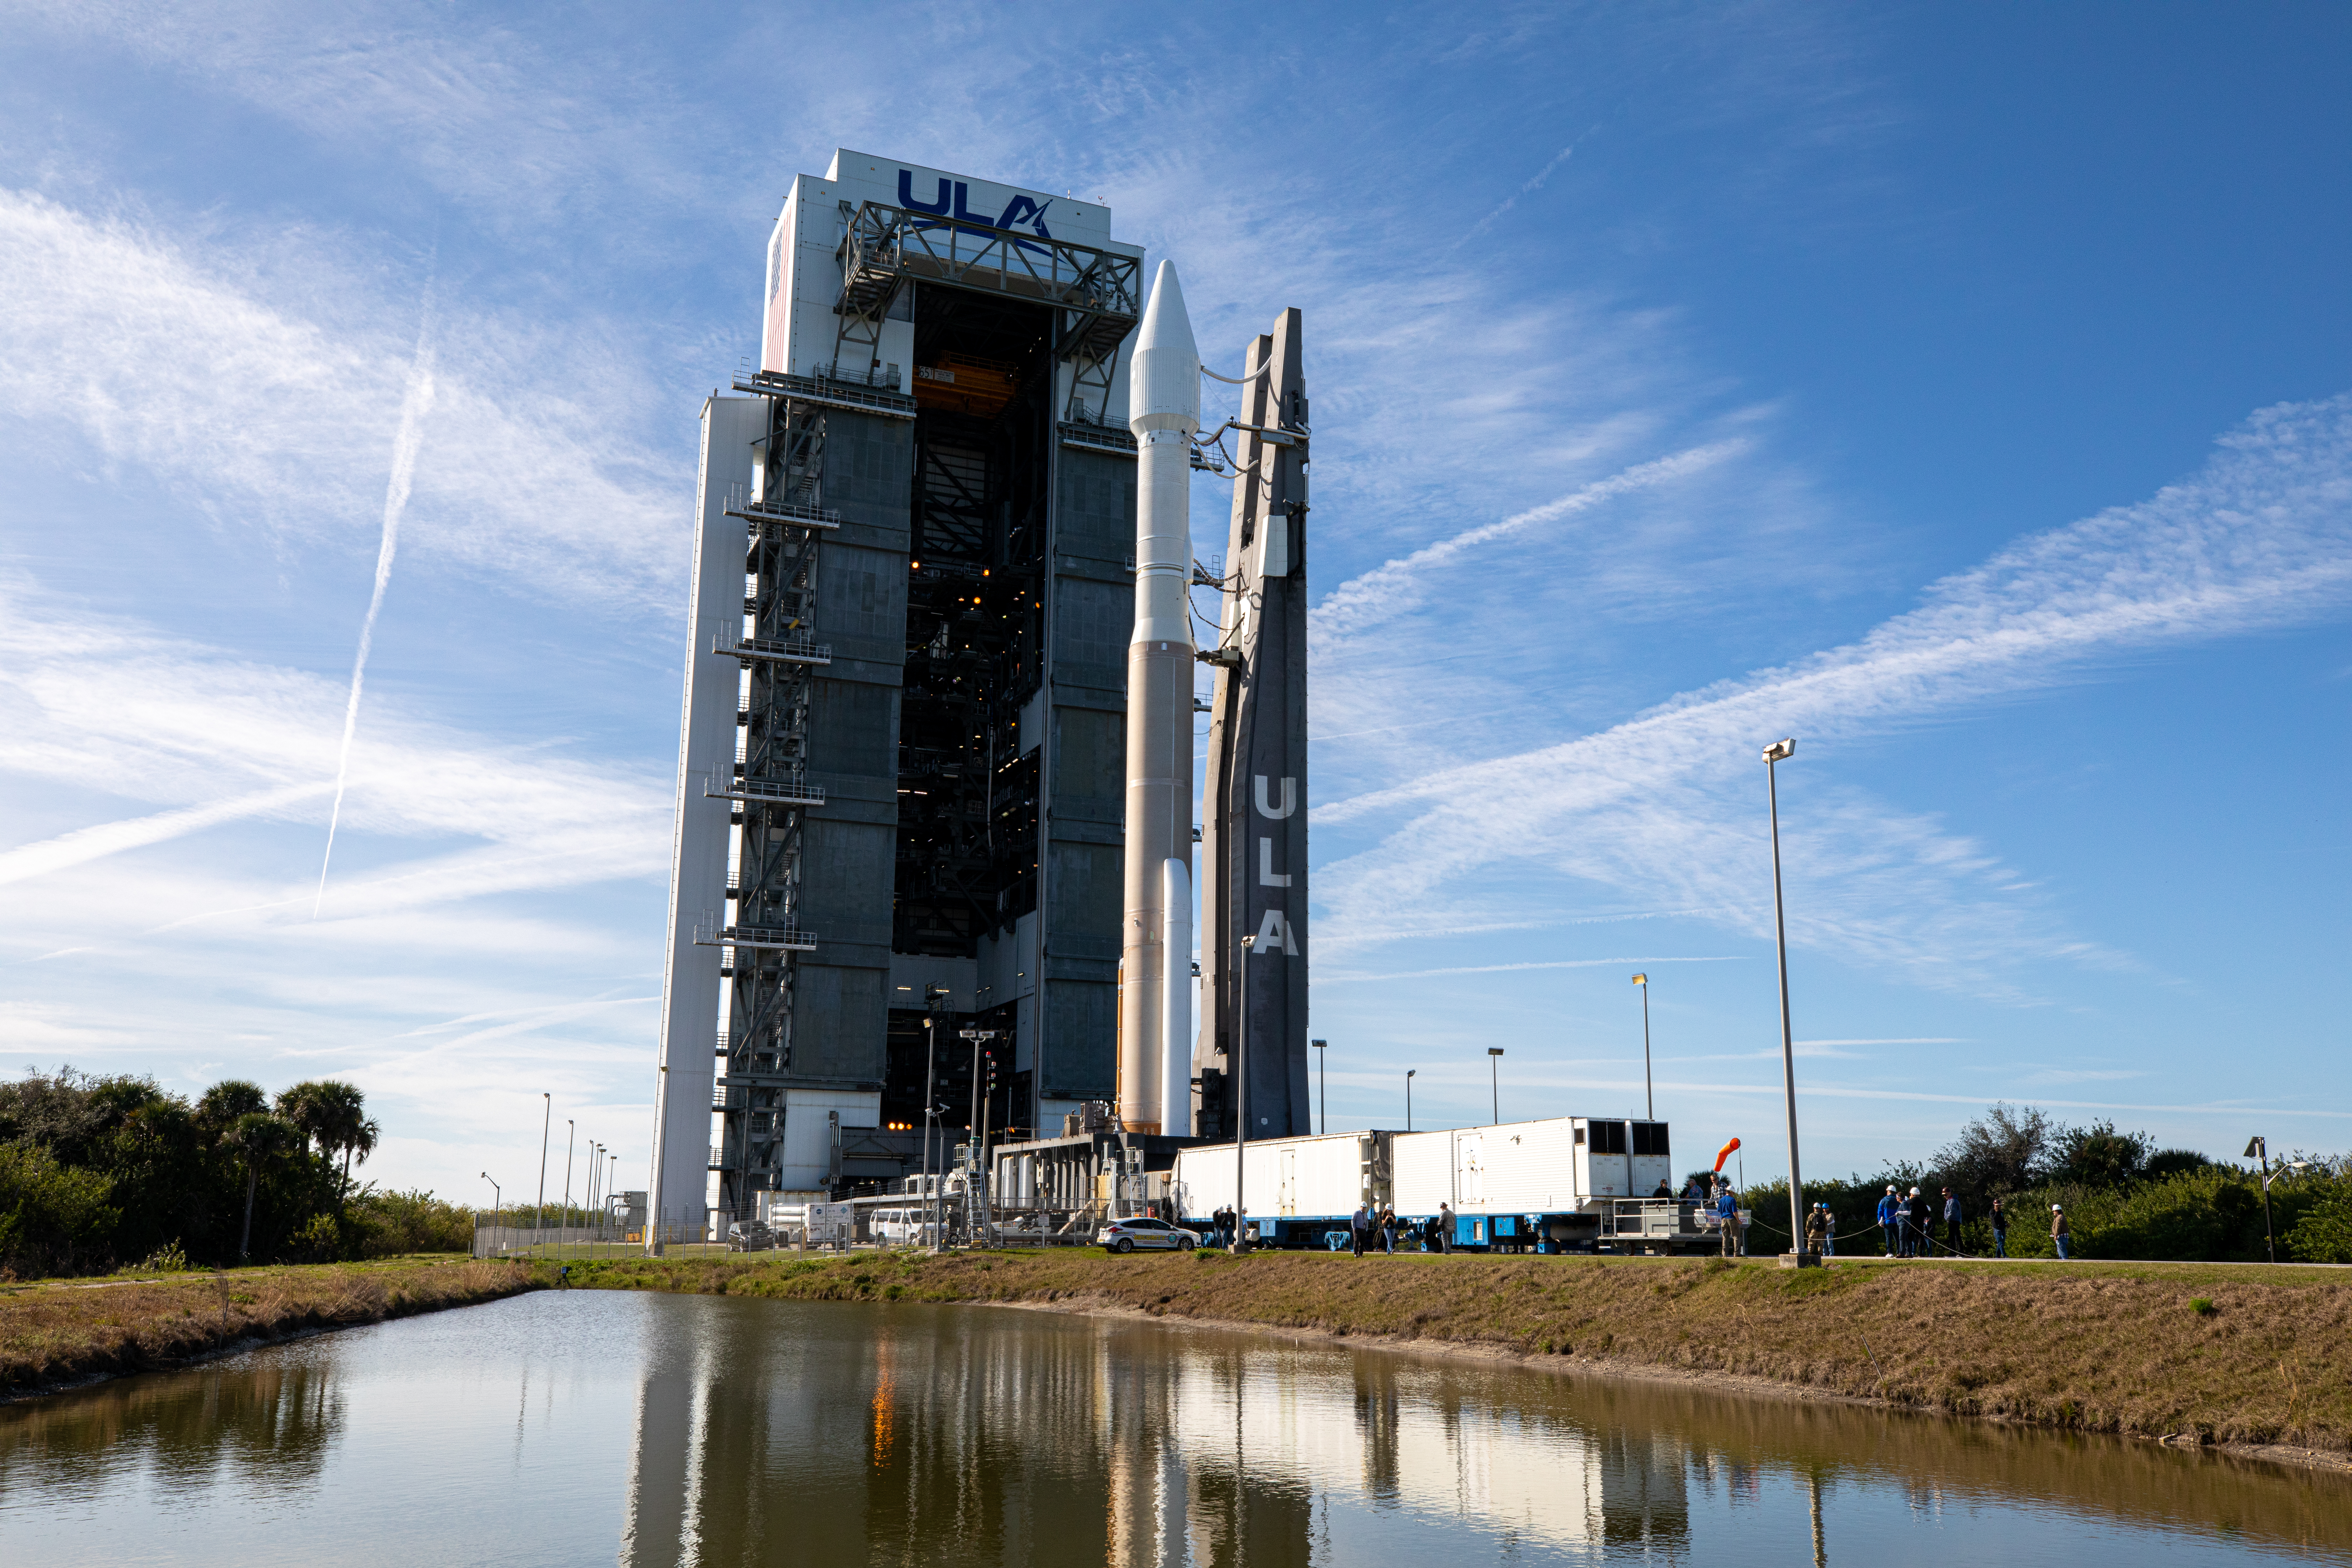

Solar Orbiter Rollout to Pad

The United Launch Alliance Atlas V rocket with the Solar Orbiter spacecraft departs the Vertical Integration Facility for the launch pad at Space Launch Complex 41 on Cape Canaveral Air Force Station in Florida on Feb. 8, 2020. Solar Orbiter is an international cooperative mission between ESA (European Space Agency) and NASA. The mission aims to study the Sun, its outer atmosphere and solar wind. The spacecraft will provide the first images of the Sun’s poles. NASA’s Launch Services Program based at Kennedy is managing the launch. The spacecraft has been developed by Airbus Defence and Space. Solar Orbiter will launch Feb. 9, 2020 aboard the Atlas V rocket.

Credit: NASA/Kim Shiflett